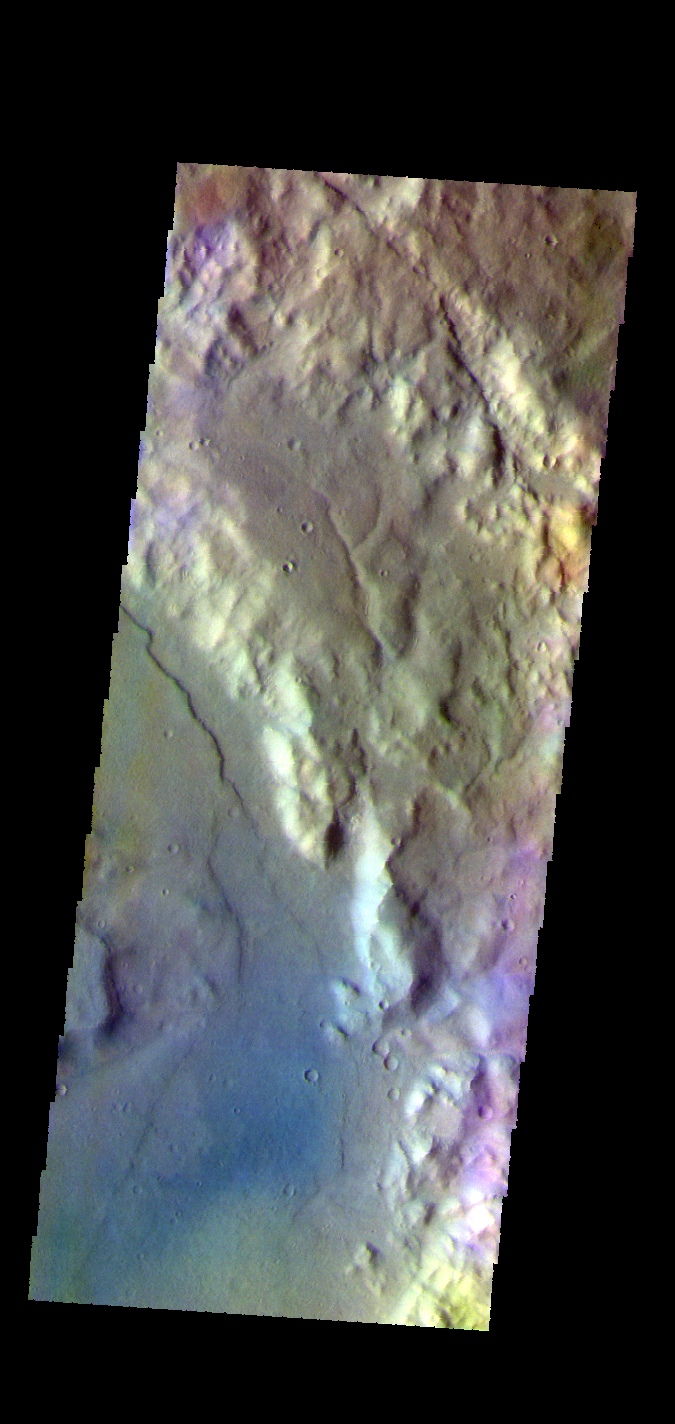

Terra Sirenum – False Color

The THEMIS VIS camera contains 5 filters. The data from different filters can be combined in multiple ways to create a false color image. These false color images may reveal subtle variations of the surface not easily identified in a single band image. Today’s false color image shows part of the plains and craters in Terra Sirenum.

Credit: NASA/JPL-Caltech/ASU